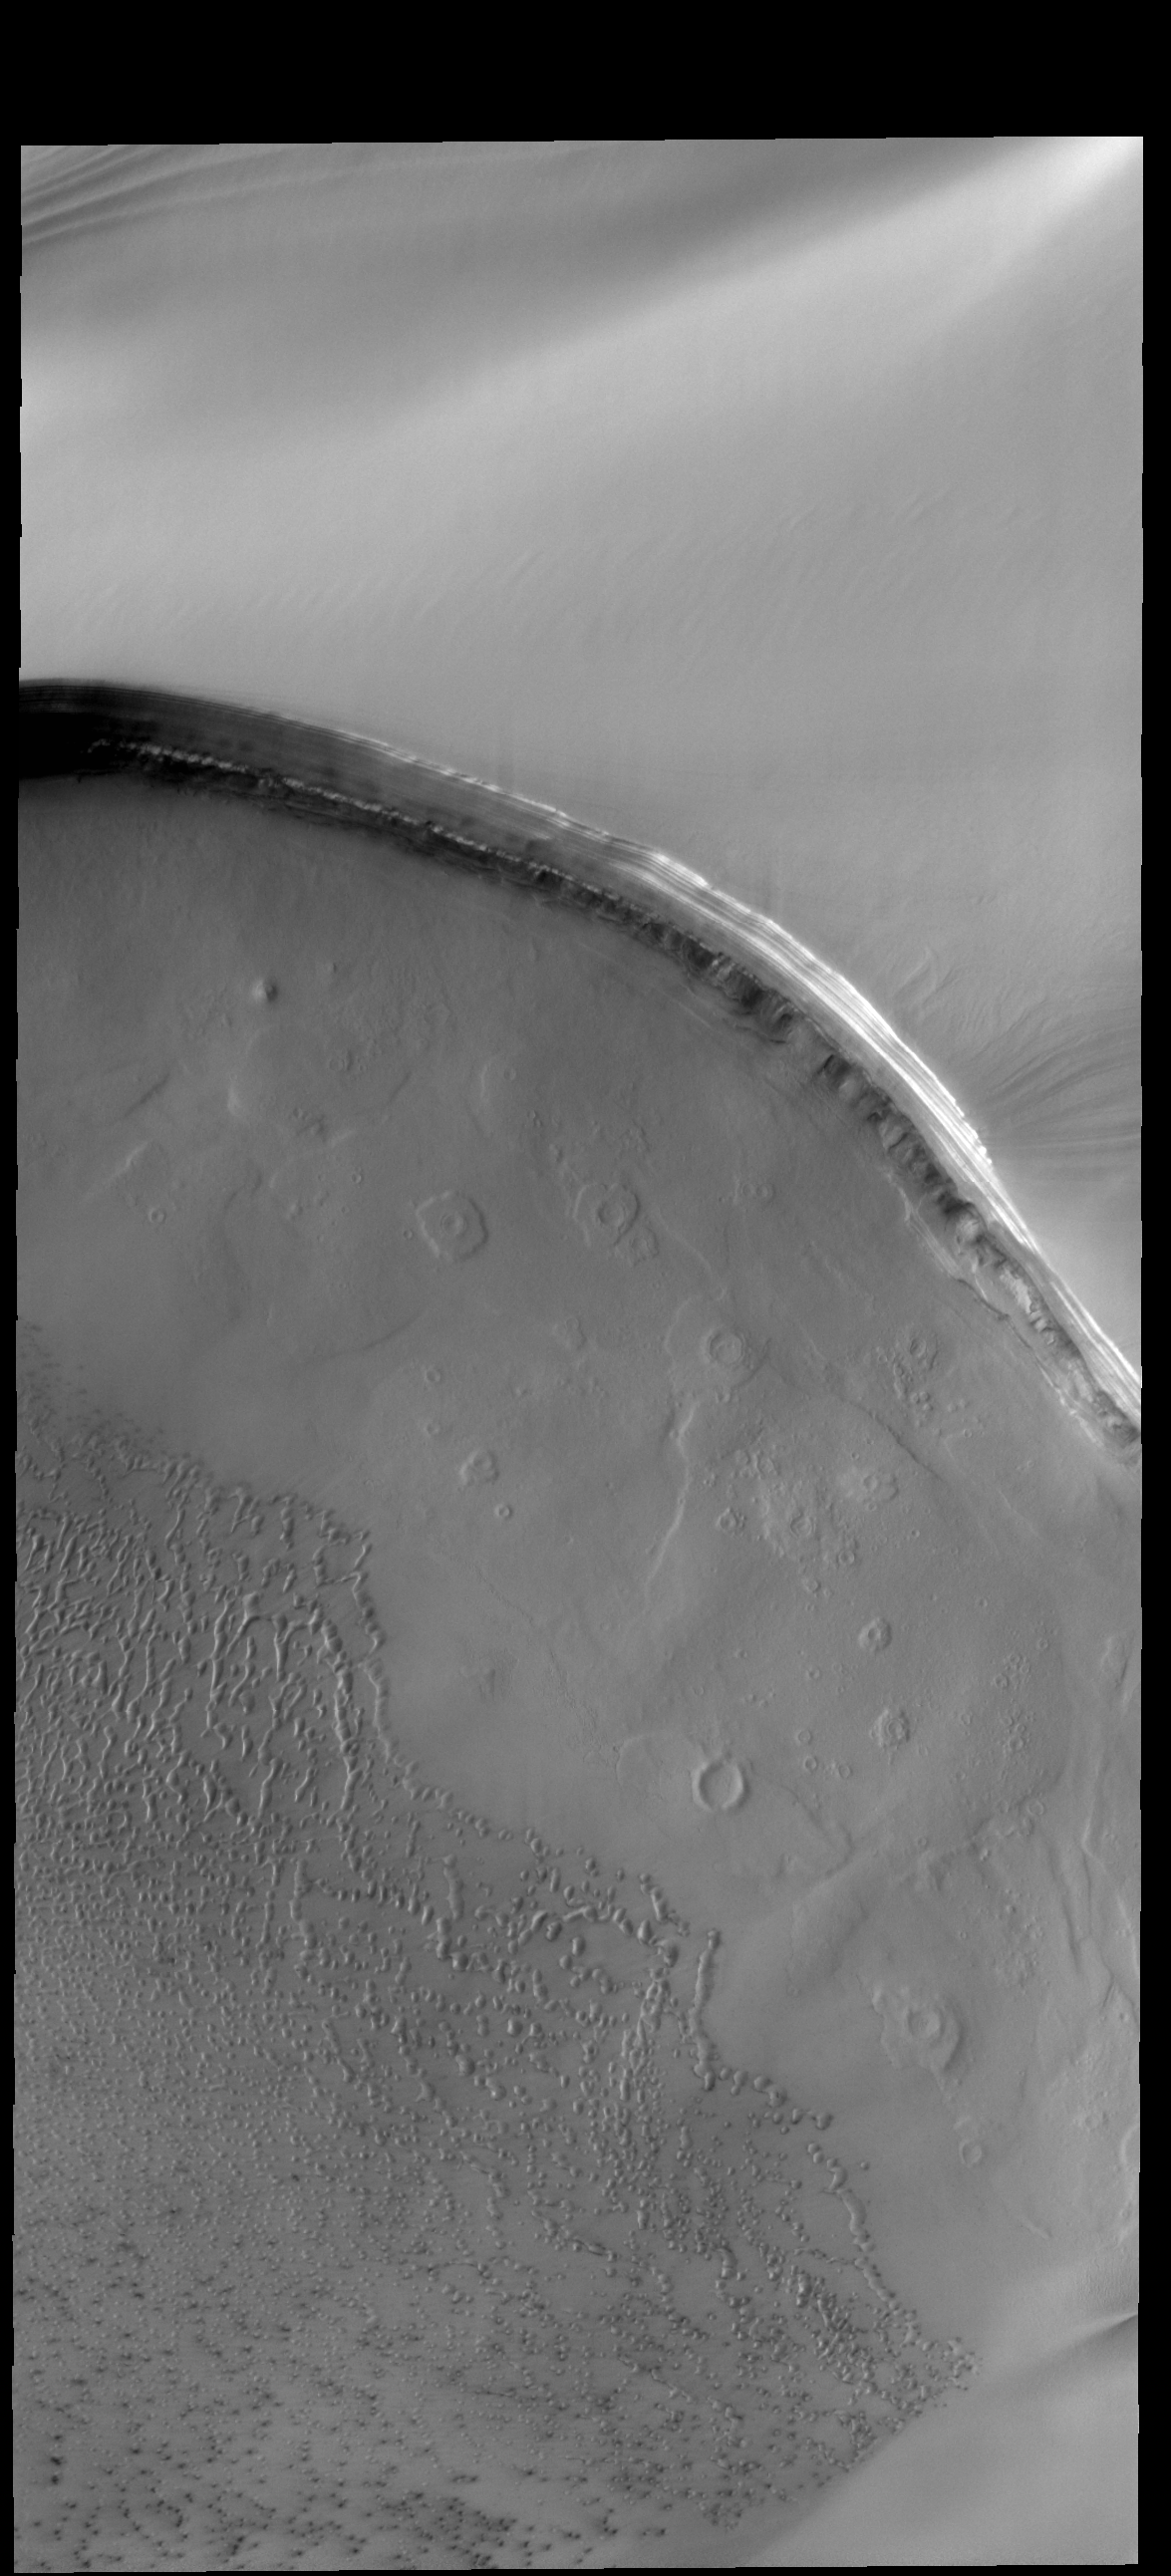

Tenuis Cavus

Tenuis Cavus is a region within the north polar cap where the underlying surface is visible. Ice comprises the top part of the image. Craters and sand dunes are visible on the ice-free surface.

Credit: NASA/JPL-Caltech/ASU